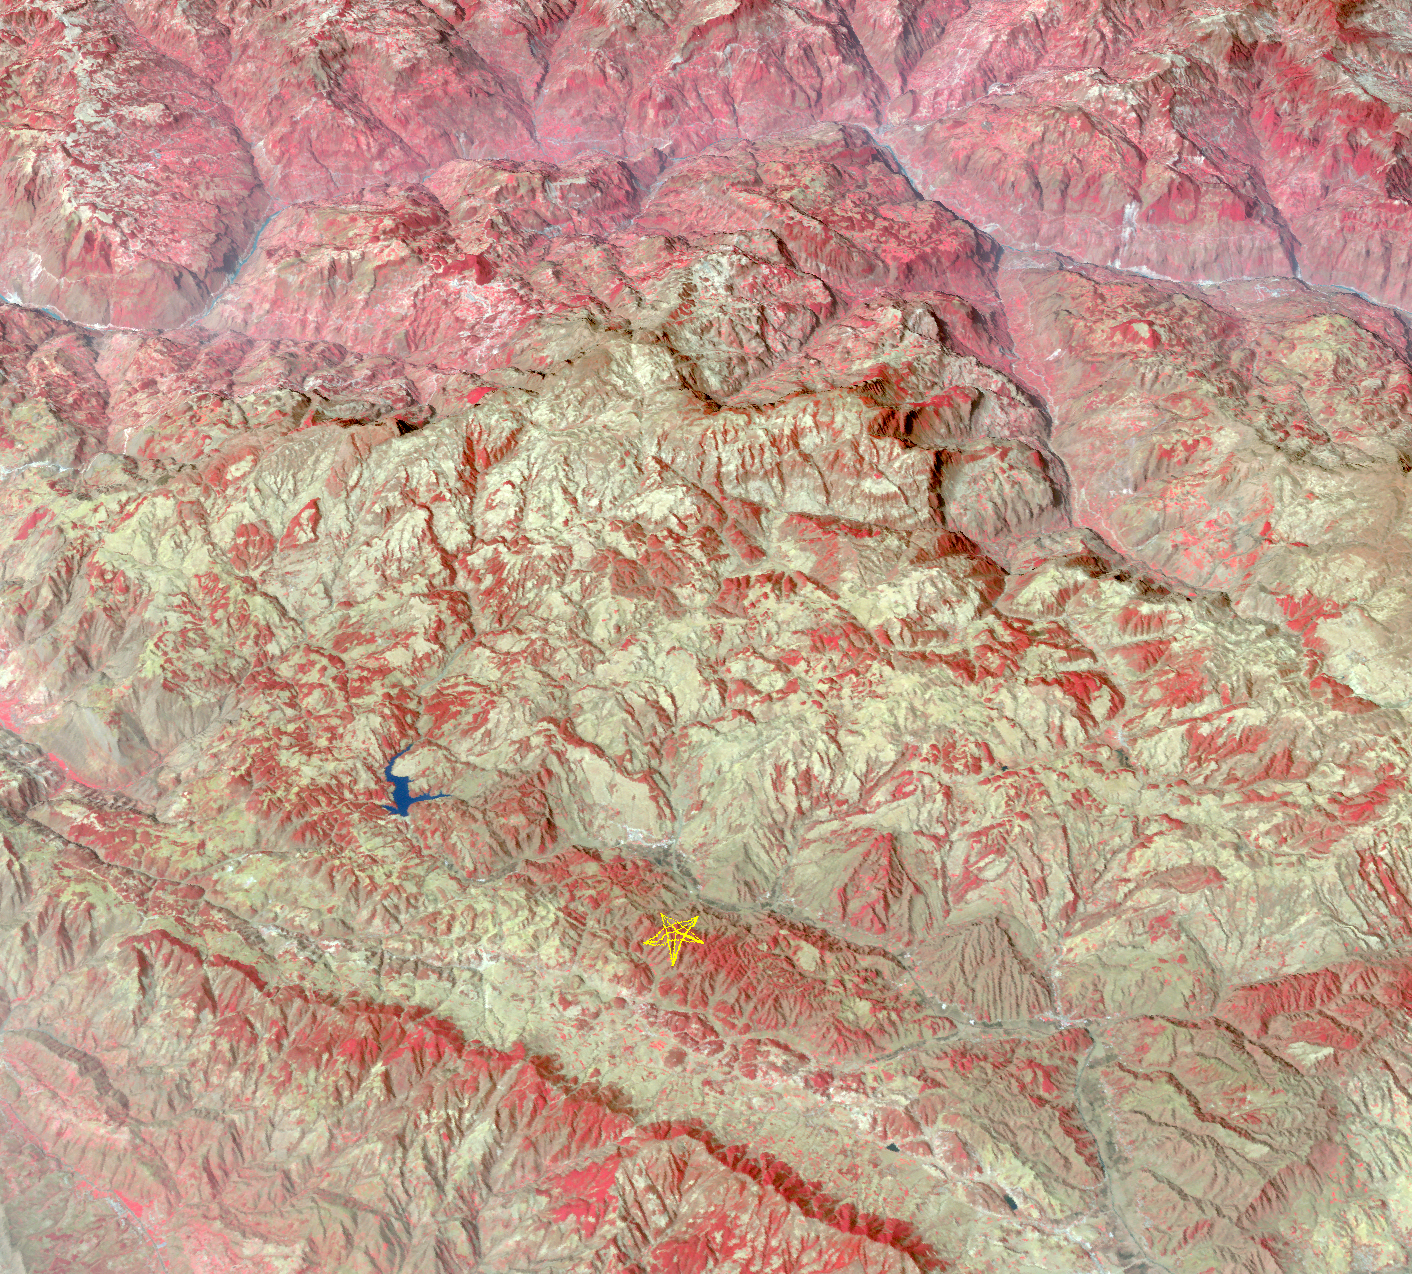

Site of Destructive China Temblor Imaged by NASA Spacecraft

On Aug. 3, 2014, a magnitude 6.1 earthquake struck in southern China’s Yunnan province, toppling thousands of homes and causing numerous casualties. Hardest hit was Zhaotang City, located 18 miles (29 kilometers) east of the epicenter. This temblor was more damaging than a similar one two years earlier in the same region. The region where the quake occurred is shown in this perspective view from the Advanced Spaceborne Thermal Emission and Reflection Radiometer (ASTER) instrument on NASA’s Terra spacecraft. It depicts vegetation in shades of red. The image looks toward the northwest and was acquired March 16, 2009. The star indicates the quake’s epicenter location at 27.2 degrees north, 104.4 degrees east.

With its 14 spectral bands from the visible to the thermal infrared wavelength region and its high spatial resolution of 15 to 90 meters (about 50 to 300 feet), ASTER images Earth to map and monitor the changing surface of our planet. ASTER is one of five Earth-observing instruments launched Dec. 18, 1999, on Terra. The instrument was built by Japan’s Ministry of Economy, Trade and Industry. A joint U.S./Japan science team is responsible for validation and calibration of the instrument and data products.

The broad spectral coverage and high spectral resolution of ASTER provides scientists in numerous disciplines with critical information for surface mapping and monitoring of dynamic conditions and temporal change. Example applications are: monitoring glacial advances and retreats; monitoring potentially active volcanoes; identifying crop stress; determining cloud morphology and physical properties; wetlands evaluation; thermal pollution monitoring; coral reef degradation; surface temperature mapping of soils and geology; and measuring surface heat balance.

The U.S. science team is located at NASA’s Jet Propulsion Laboratory, Pasadena, Calif. The Terra mission is part of NASA’s Science Mission Directorate, Washington, D.C.

Credit: NASA/GSFC/METI/ERSDAC/JAROS, and U.S./Japan ASTER Science Team